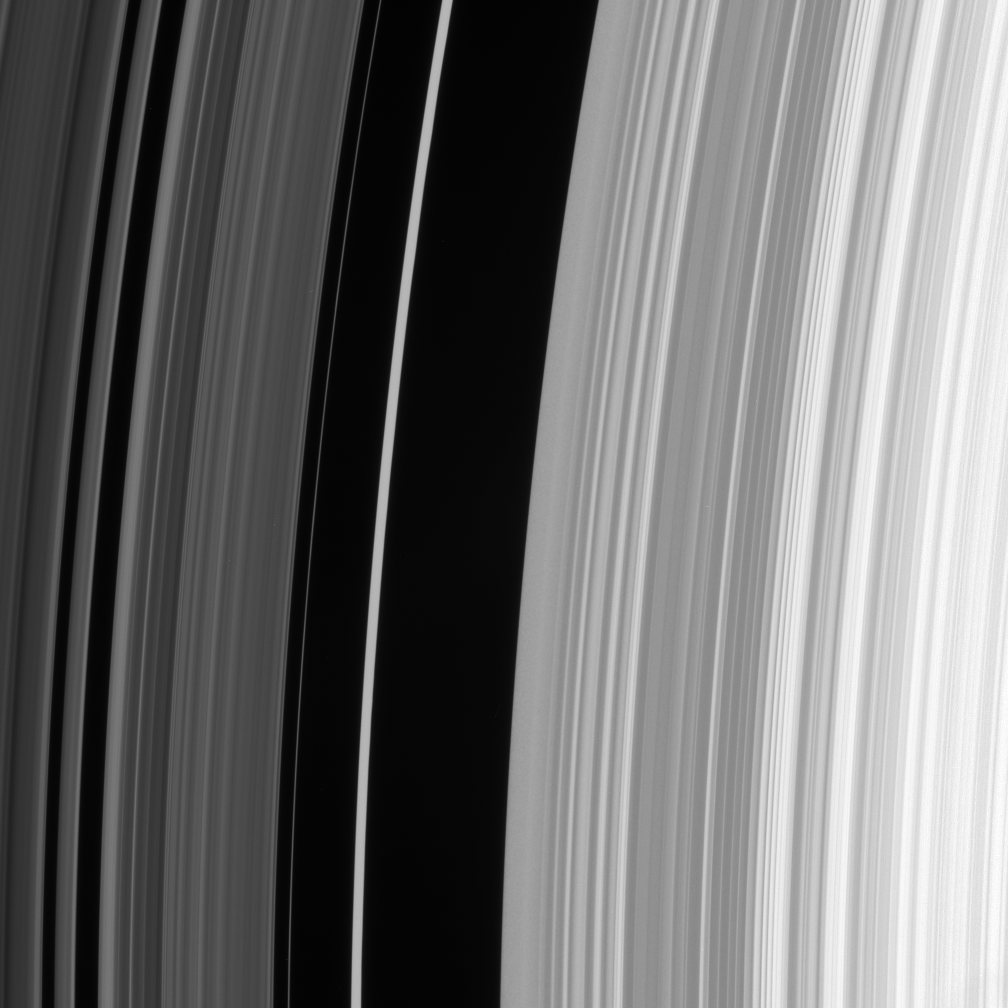

The Huygens Gap

The sharp outer boundary of Saturn’s B ring, which is the bright ring region seen to the right in this image, is maintained by a strong resonance with the moon Mimas. For every two orbits made by particles at this distance from Saturn, Mimas makes one orbit. The moon’s repeated gravitational tugs force ring particles away from this region.

The dark region is called the Huygens gap and it includes the bright, eccentric Huygens ringlet, also visible here near center.

See PIA06535 for a wide-field view of this region.

The image was taken in visible light with the Cassini spacecraft narrow-angle camera on July 23, 2006. The view was obtained from 15 degrees beneath the ringplane and at a distance of approximately 282,000 kilometers (175,000 miles) from Saturn. Image scale is 1 kilometer (0.6 mile) per pixel.

The Cassini-Huygens mission is a cooperative project of NASA, the European Space Agency and the Italian Space Agency. The Jet Propulsion Laboratory, a division of the California Institute of Technology in Pasadena, manages the mission for NASA’s Science Mission Directorate, Washington, D.C. The Cassini orbiter and its two onboard cameras were designed, developed and assembled at JPL. The imaging operations center is based at the Space Science Institute in Boulder, Colo.

Credit: NASA/JPL/Space Science Institute